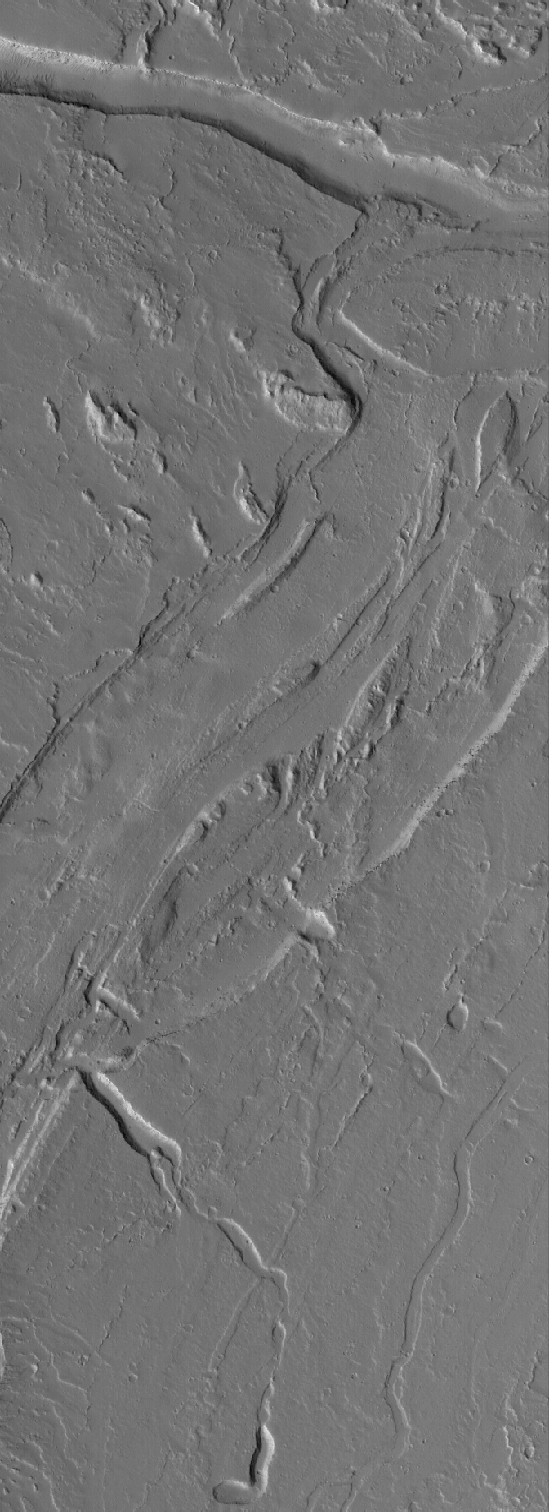

Tharsis Channels

23 March 2005
This Mars Global Surveyor (MGS) Mars Orbiter Camera (MOC) image shows channels on the plains southeast of Olympus Mons.

Location near: 16.0°N, 129.3°W
Image width: ~3 km (~1.9 mi)
Illumination from: lower left
Season: Northern Autumn

Credit: NASA/JPL/Malin Space Science Systems